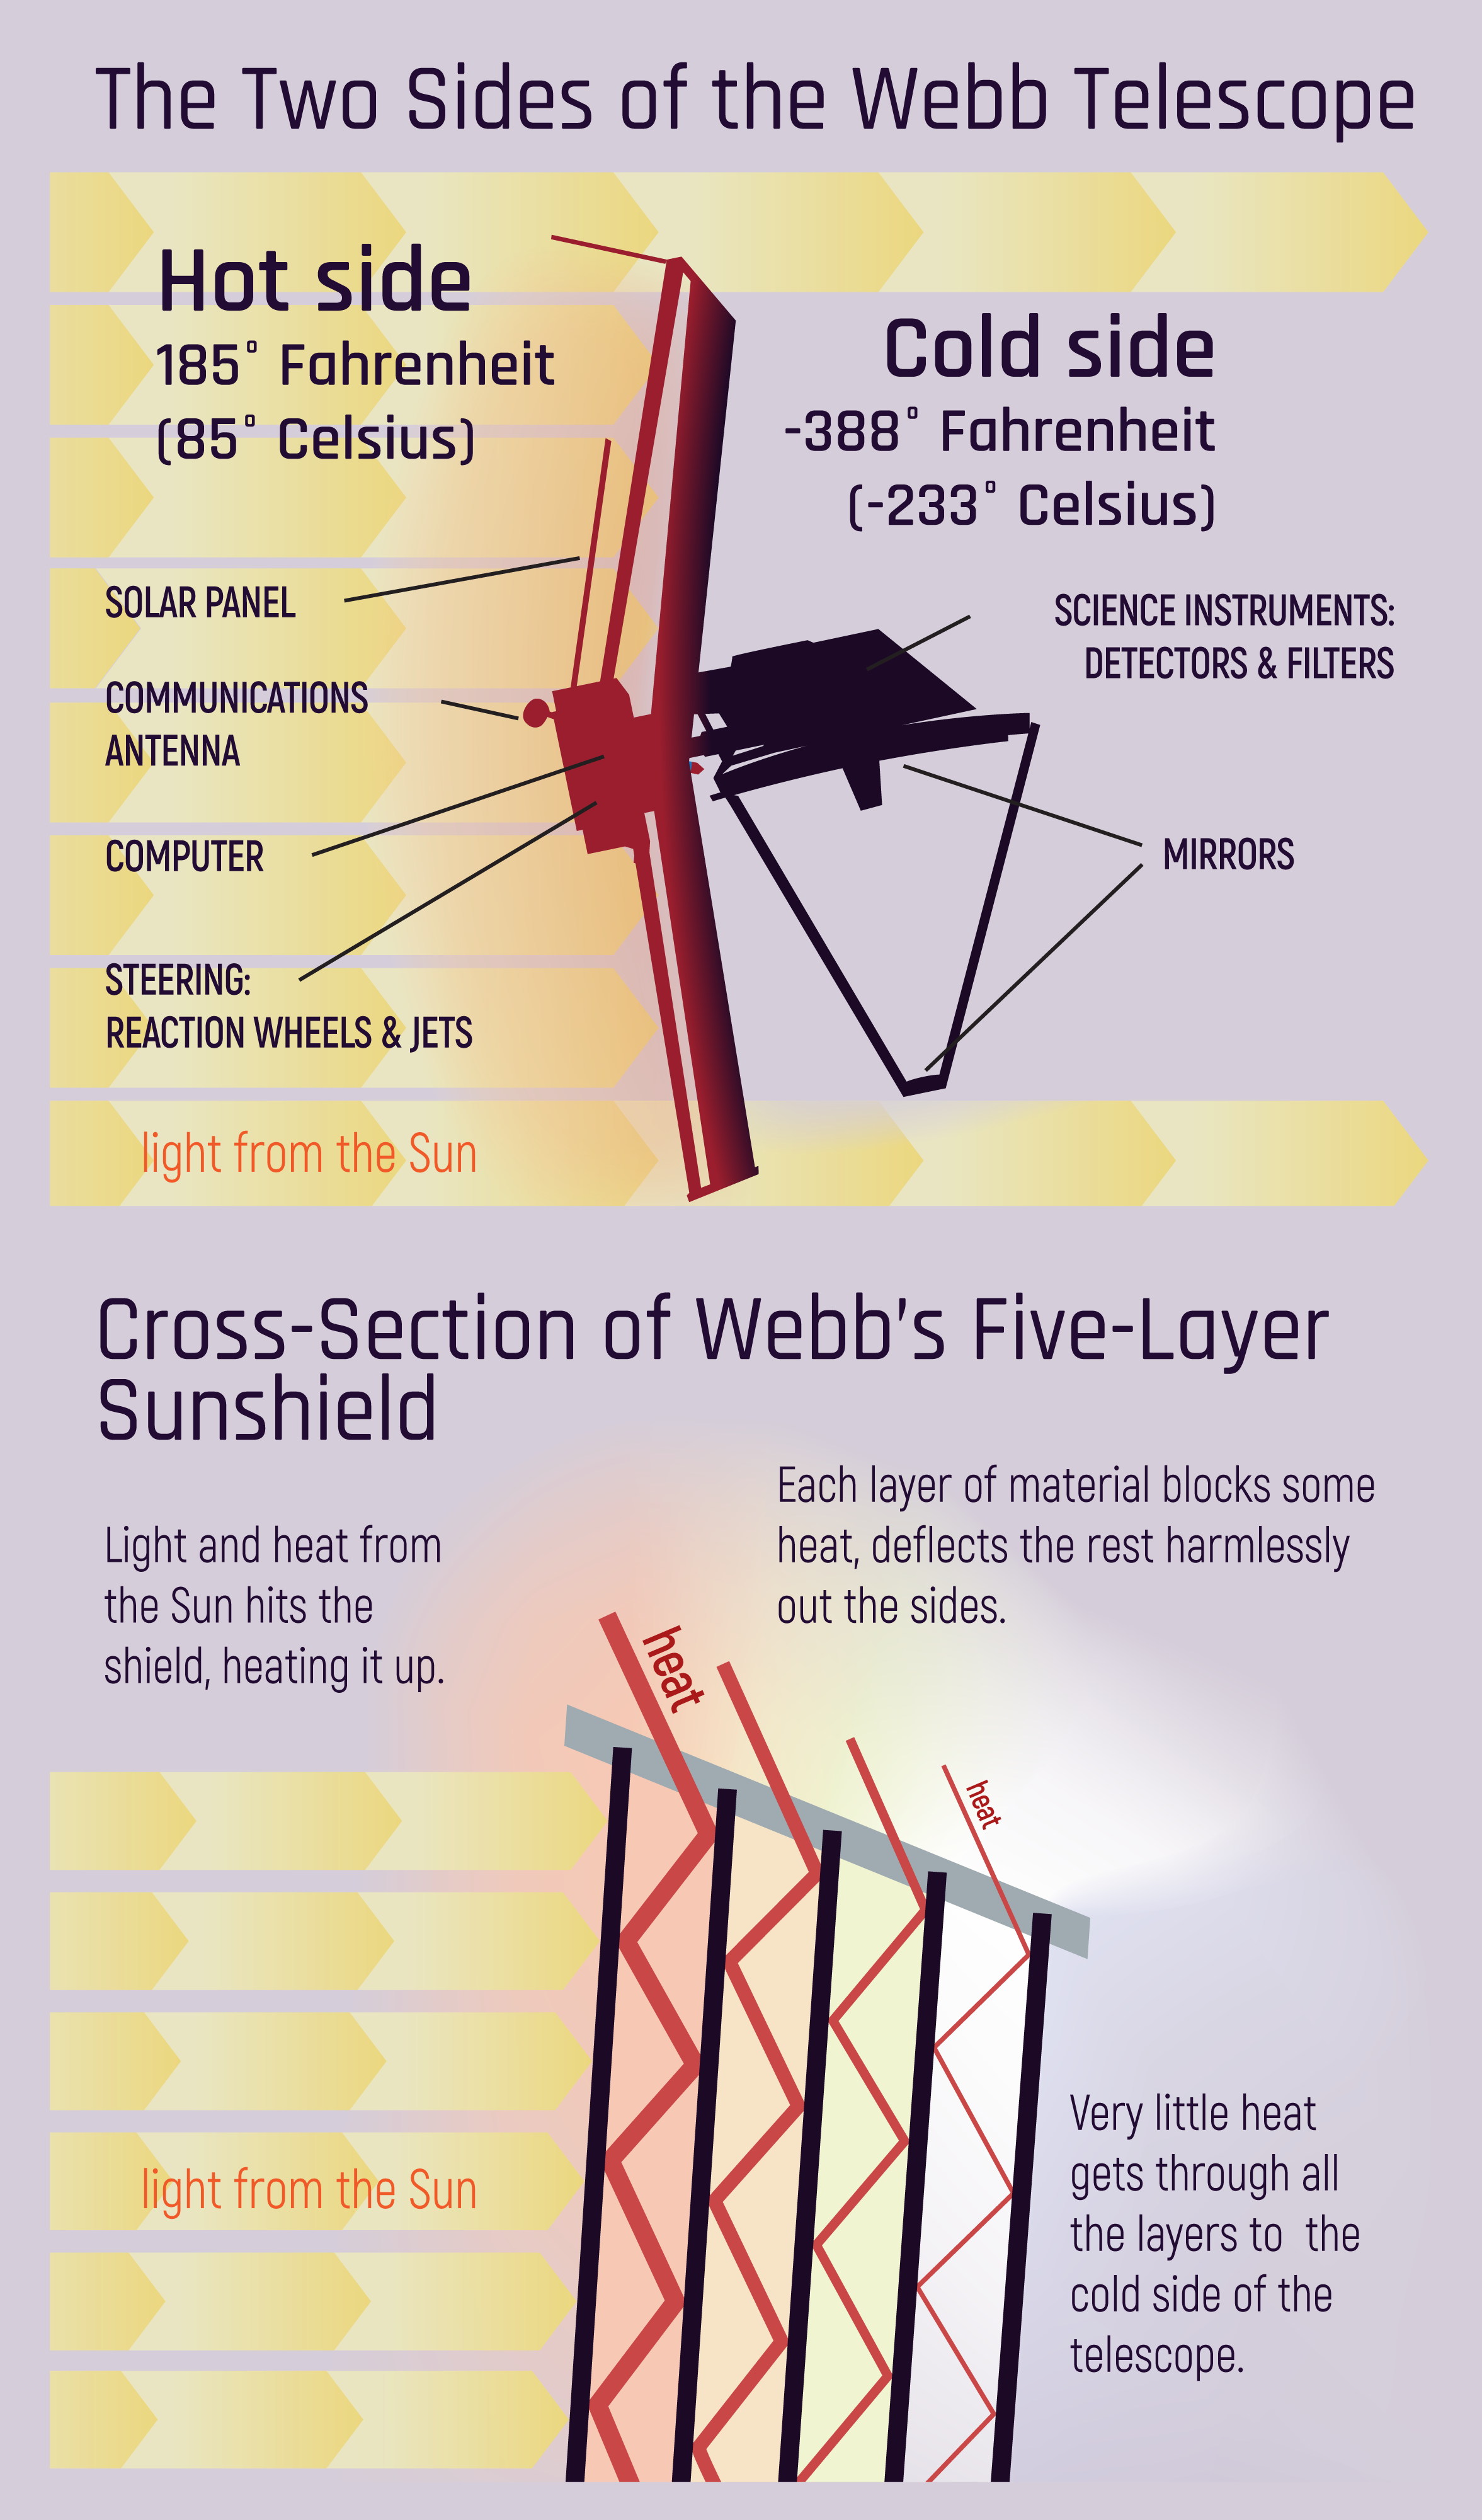

Two Sides of the Webb Telescope

Webb's sunshield plays a vital role in protecting the telescope from unwanted infrared radiation. The sunshield divides Webb's hot and cold sides (top). The sunshield's design helps keep heat at bay by forcing it to penetrate five layers before it reaches Webb. None of the layers touch, preventing the transmission of heat from one layer to another (bottom).

Credit: Image: NASA, ESA, CSA, STScI